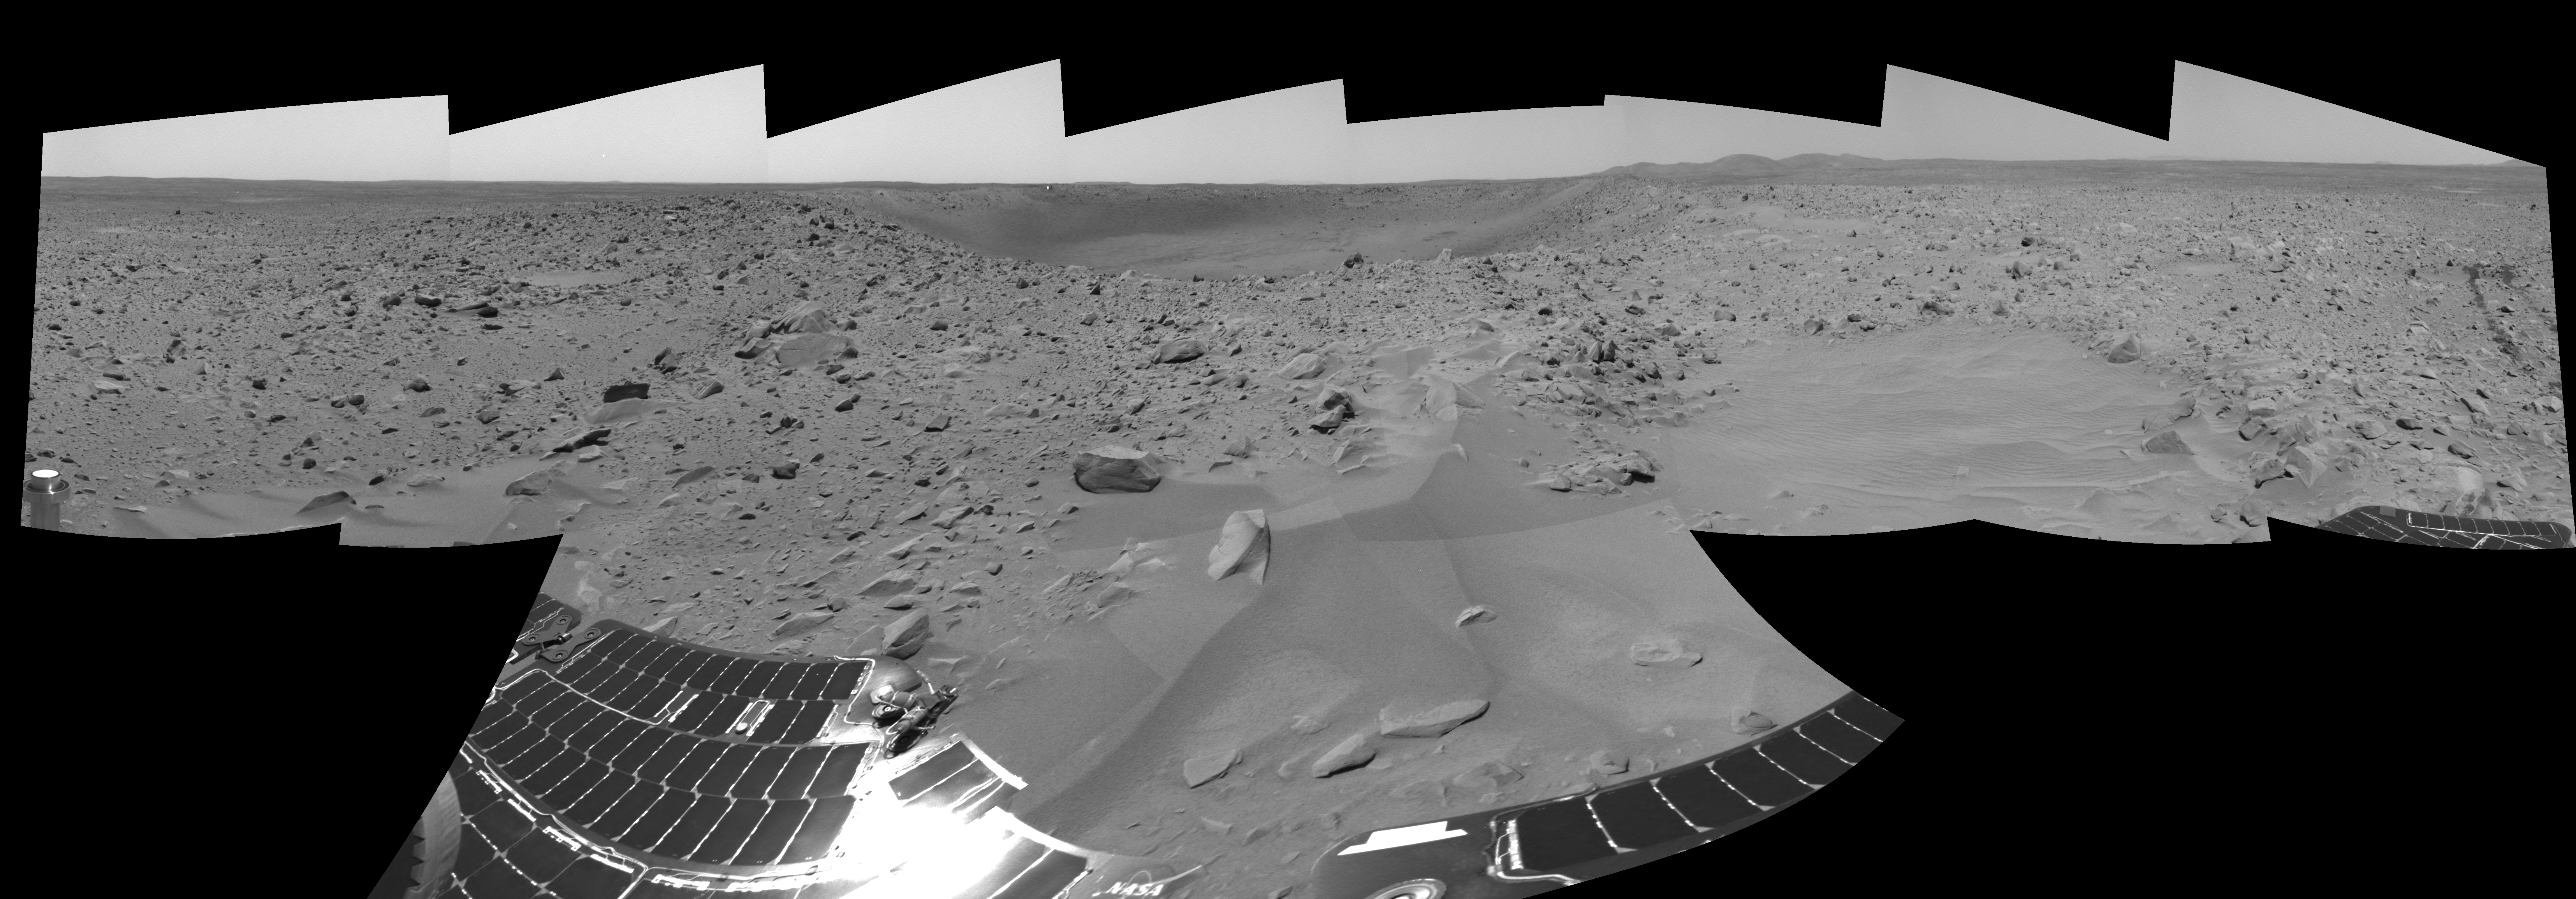

‘Bonneville’ and Beyond

On the 66th martian day, or sol, of its mission, the Mars Exploration Rover Spirit finished a drive and sent back this navigation camera panorama showing “Bonneville” crater and the rocky plains surrounding it. The rover’s solar panels are visible in the foreground, and the to right, the Columbia Hills complex. Zooming into the picture, the rover’s parachute can be seen as a tiny white dot at the far left, and just above the far crater rim is the heatsheild, visible as a tiny reflective speck.

Credit: NASA/JPL